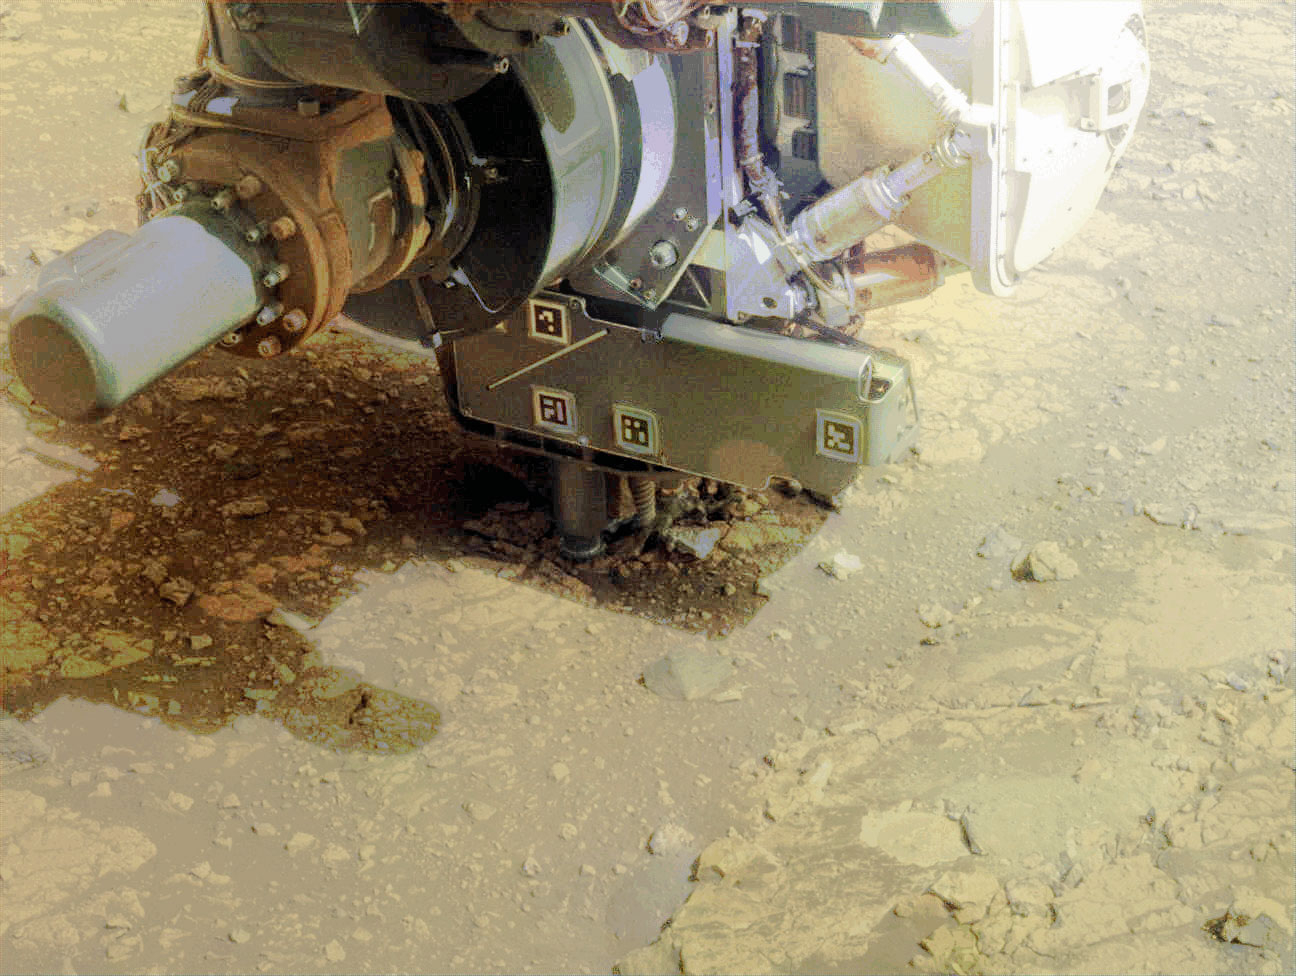

Perseverance Drills a Rock on Jezero Crater Rim

In this video, the robotic arm on NASA’s Perseverance Mars rover uses its percussive drill on a rocky outcrop near the rim of Jezero Crater that the science team calls “Kenmore” on June 10, 2025, the 1,531st Martian day, or sol, of the mission. Before drilling, the team abraded the rock to determine it was worthy of drilling.

The eight images that make up this GIF were taken approximately one minute apart by one of the rover’s front hazard-avoidance cameras.

NASA’s Jet Propulsion Laboratory, which is managed for the agency by Caltech, built and manages operations of the Perseverance rover.

Credit: NASA/JPL-Caltech